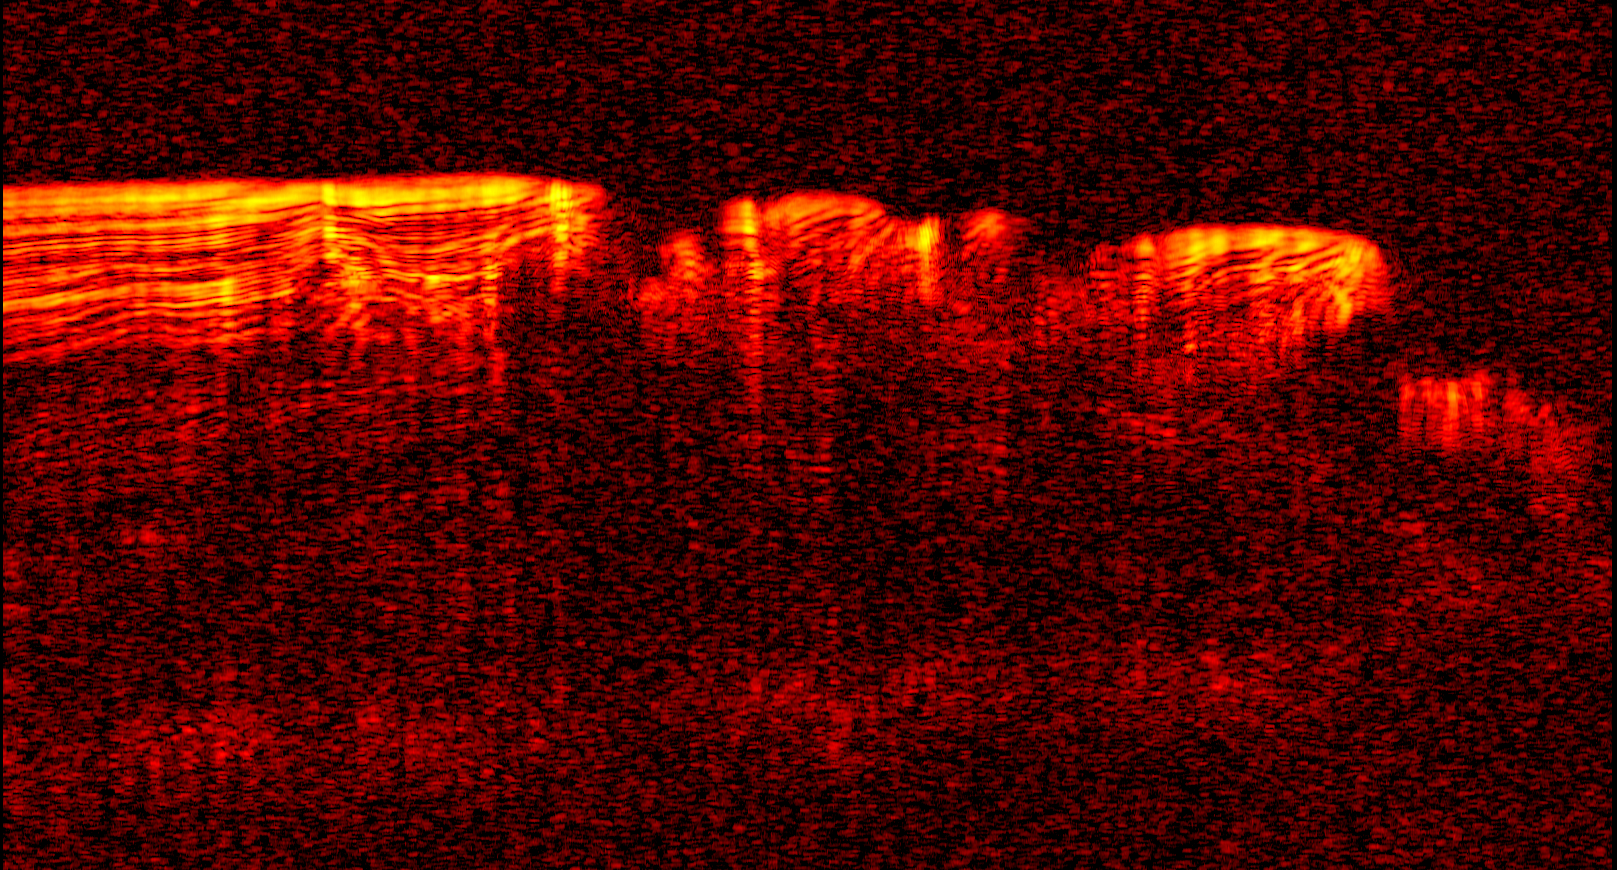

Interpreting Radar View near Mars’ South Pole, Orbit 1334

A radargram from the Shallow Subsurface Radar instrument (SHARAD) on NASA’s Mars Reconnaissance Orbiter is shown in the upper-right panel and reveals detailed structure in the polar layered deposits of the south pole of Mars.

The sounding radar collected the data presented here during orbit 1334 of the mission, on Nov. 8, 2006.

The horizontal scale in the radargram is distance along the ground track. It can be referenced to the ground track map shown in the lower right. The radar traversed from about 75 to 85 degrees south latitude, or about 590 kilometers (370 miles). The ground track map shows elevation measured by the Mars Orbiter Laser Altimeter on NASA’s Mars Global Surveyor orbiter. Green indicates low elevation; reddish-white indicates higher elevation. The traverse proceeds up onto a plateau formed by the layers.

The vertical scale on the radargram is time delay of the radar signals reflected back to Mars Reconnaissance Orbiter from the surface and subsurface. For reference, using an assumed velocity of the radar waves in the subsurface, time is converted to depth below the surface at one place: about 1,500 meters (5,000 feet) to one of the deeper subsurface reflectors. The color scale varies from black for weak reflections to white for strong reflections.

The middle panel shows mapping of the major subsurface reflectors, some of which can be traced for a distance of 100 kilometers (60 miles) or more. The layers are not all horizontal and the reflectors are not always parallel to one another. Some of this is due to variations in surface elevation, which produce differing velocity path lengths for different reflector depths. However, some of this behavior is due to spatial variations in the deposition and removal of material in the layered deposits, a result of the recent climate history of Mars.

The Shallow Subsurface Radar was provided by the Italian Space Agency (ASI). Its operations are led by the University of Rome and its data are analyzed by a joint U.S.-Italian science team. NASA’s Jet Propulsion Laboratory, a division of the California Institute of Technology, Pasadena, manages the Mars Reconnaissance Orbiter for the NASA Science Mission Directorate, Washington.

Credit: NASA/JPL-Caltech/ASI/University of Rome/Washington Universtiy in St. Louis